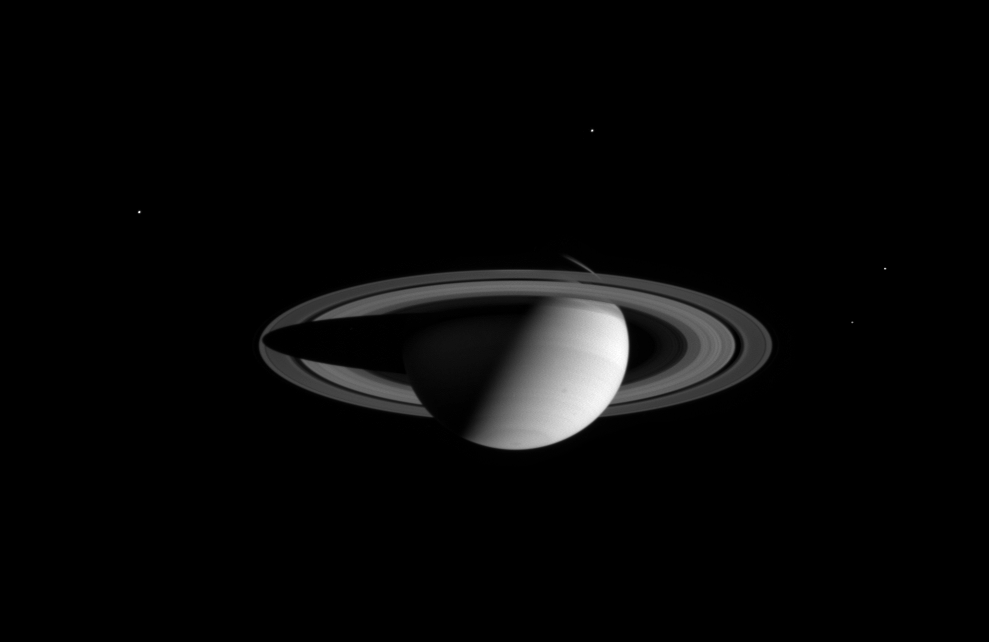

A Halo of Moons

Saturn wears a halo of four moons in this wide angle camera image taken by the Cassini spacecraft on August 18, 2004.

Satellites visible in this image are (clockwise from upper left): Tethys (1060 kilometers, or 659 miles wide); Dione (1118 kilometers or 695 miles wide); Enceladus (499 kilometers or 310 miles wide); and Mimas (398 kilometers or 247 miles wide).

The image was taken in visible red light at a distance of 8.9 million kilometers (5.5 million miles) from Saturn. The image scale is 529 kilometers (329 miles) per pixel.

The Cassini-Huygens mission is a cooperative project of NASA, the European Space Agency and the Italian Space Agency. The Jet Propulsion Laboratory, a division of the California Institute of Technology in Pasadena, manages the Cassini-Huygens mission for NASA’s Office of Space Science, Washington, D.C. The Cassini orbiter and its two onboard cameras, were designed, developed and assembled at JPL. The imaging team is based at the Space Science Institute, Boulder, Colo.

Credit: NASA/JPL/Space Science Institute